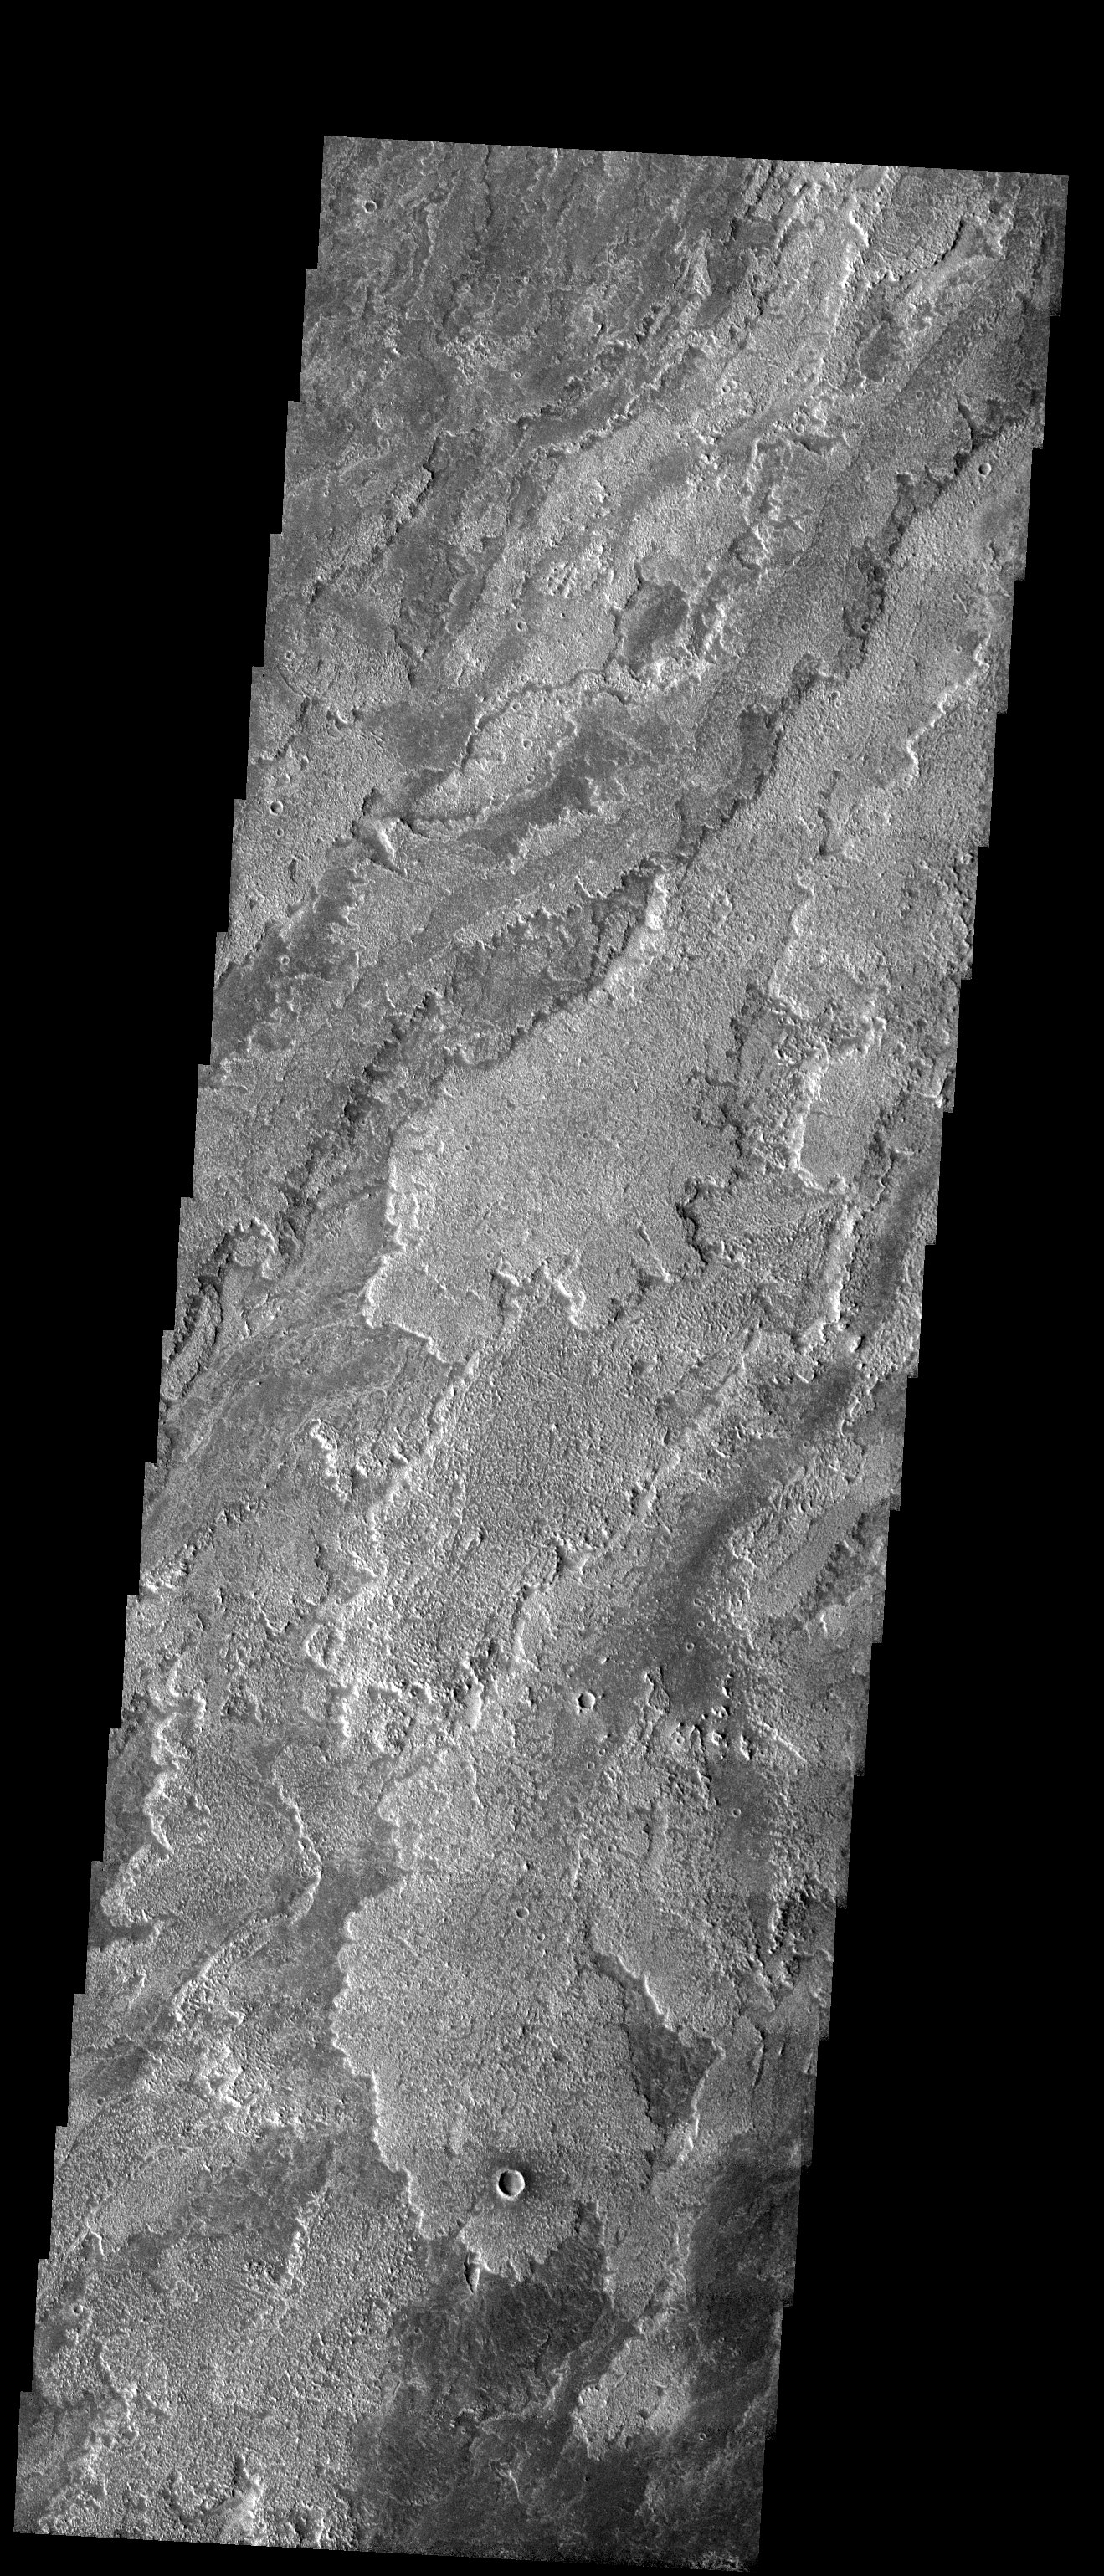

Lava Flows

Released 31 July 2003

Remarkable differences in brightness and texture are apparent between these lava flows found on the southern flanks of Arsia Mons. These differences could be due to variations in composition, age, vessicularity, or degrees of weathering

Image information: VIS instrument. Latitude -19.5, Longitude 238.4 East (121.6 West). 19 meter/pixel resolution.

Note: this THEMIS visual image has not been radiometrically nor geometrically calibrated for this preliminary release. An empirical correction has been performed to remove instrumental effects. A linear shift has been applied in the cross-track and down-track direction to approximate spacecraft and planetary motion. Fully calibrated and geometrically projected images will be released through the Planetary Data System in accordance with Project policies at a later time.

NASA’s Jet Propulsion Laboratory manages the 2001 Mars Odyssey mission for NASA’s Office of Space Science, Washington, D.C. The Thermal Emission Imaging System (THEMIS) was developed by Arizona State University, Tempe, in collaboration with Raytheon Santa Barbara Remote Sensing. The THEMIS investigation is led by Dr. Philip Christensen at Arizona State University. Lockheed Martin Astronautics, Denver, is the prime contractor for the Odyssey project, and developed and built the orbiter. Mission operations are conducted jointly from Lockheed Martin and from JPL, a division of the California Institute of Technology in Pasadena.

Credit: NASA/JPL/Arizona State University